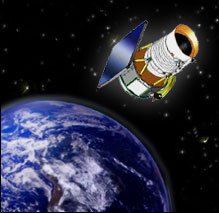

Artist’s Concept of Wide-field Infrared Survey Explorer (WISE)

Artist’s concept of Wide-field Infrared Survey Explorer.

A new NASA mission will scan the entire sky in infrared light in search of nearby cool stars, planetary construction zones and the brightest galaxies in the universe.

Called the Wide-field Infrared Survey Explorer, the mission has been approved to proceed into the preliminary design phase as the next in NASA’s Medium-class Explorer program of lower cost, highly focused, rapid-development scientific spacecraft. It is scheduled to launch no earlier than Dec. 7, 2009.

JPL manages the Wide-field Infrared Survey Explorer for NASA’s Science Mission Directorate. The mission’s principal investigator, Edward Wright, is at UCLA. The mission was competitively selected under NASA’s Explorers Program managed by the Goddard Space Flight Center, Greenbelt, Md. The science instrument was built by the Space Dynamics Laboratory, Logan, Utah, and the spacecraft was built by Ball Aerospace & Technologies Corp., Boulder, Colo. Science operations and data processing will take place at the Infrared Processing and Analysis Center at the California Institute of Technology, also in Pasadena. Caltech manages JPL for NASA.

Credit: NASA/JPL